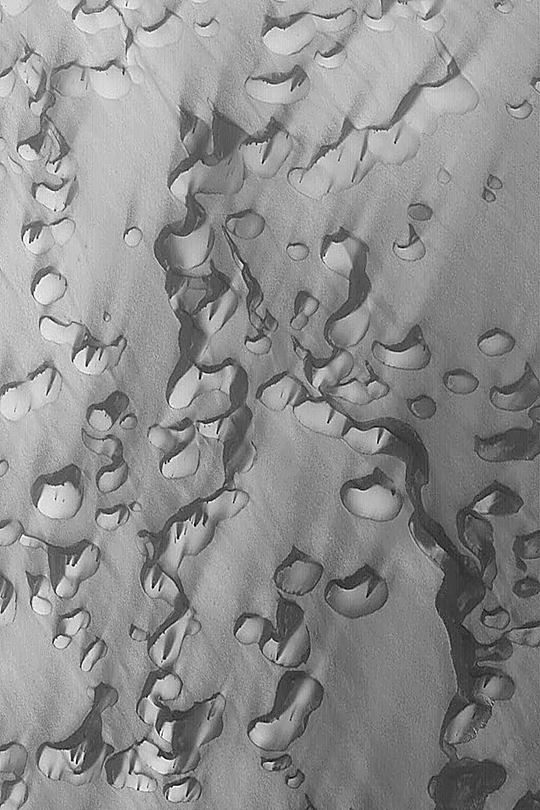

Chasma Boreale Dunes

MGS MOC Release No. MOC2-354, 8 May 2003

In this Mars Global Surveyor (MGS) Mars Orbiter Camera (MOC) image, wind has streaked a field of defrosting sand dunes in Chasma Boreale in the martian north polar region. Dune slip faces–the steep slope formed by avalanching sand on each dune–and the dark streaks indicate that wind transports sediment from the lower left toward the upper right. The picture covers an area about 3 km (1.9 mi) wide near 84.6°N, 358.5°W. Sunlight illuminates the scene from the lower left.

Credit: NASA/JPL/Malin Space Science Systems